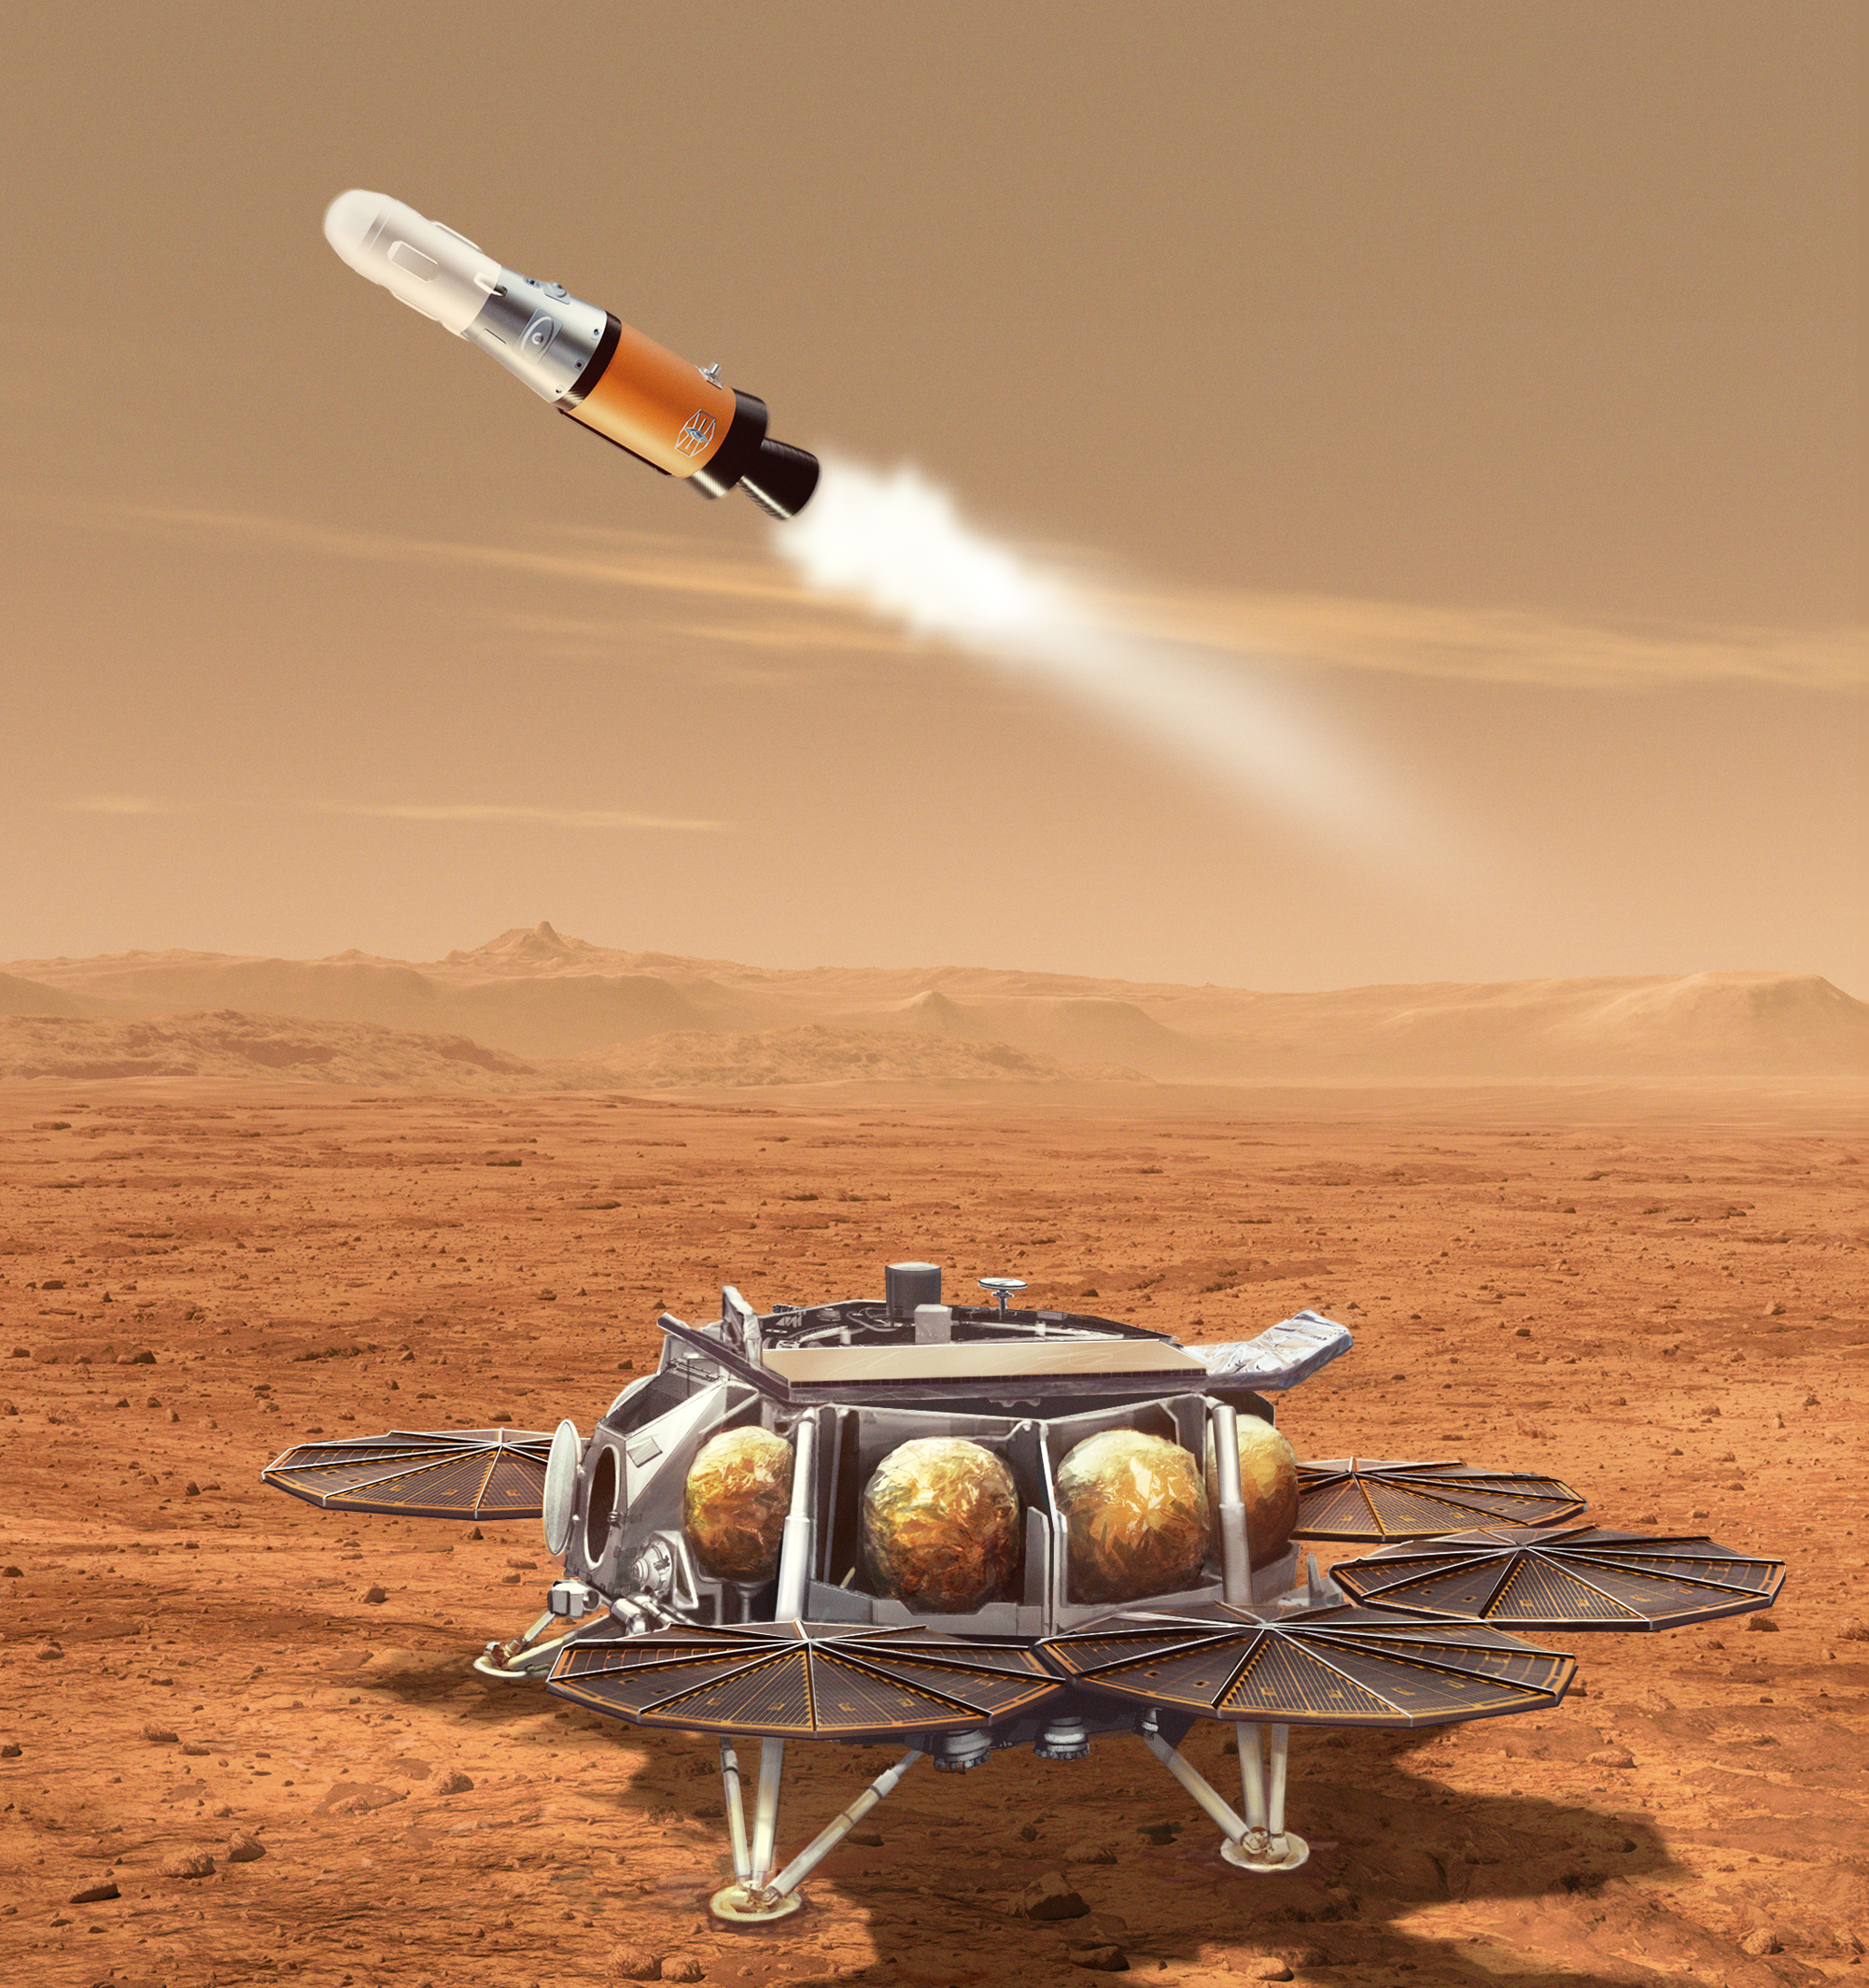

Mars Sample Retrieval Lander-Mars Ascent Vehicle Launch Illustration

This illustration shows a concept for a proposed NASA Mars lander-and-rocket combination that would play a key role in returning to Earth samples of Mars material collected by the Perseverance rover. This Sample Retrieval Lander would carry a small rocket (about 10 feet, or 3 meters, tall) called the Mars Ascent Vehicle to the Martian surface. After using a robotic arm to load the rover’s sealed sample tubes into a container in the nose cone of the rocket, the lander would launch the Mars Ascent Vehicle into orbit around the Red Planet.

The lander and rocket are part of the multimission Mars Sample Return program being planned by NASA and ESA (European Space Agency). The program would use multiple robotic vehicles to pick up and ferry sealed tubes containing Mars samples already collected by NASA’s Perseverance rover, for transport to laboratories on Earth.

Credit: NASA/JPL-Caltech